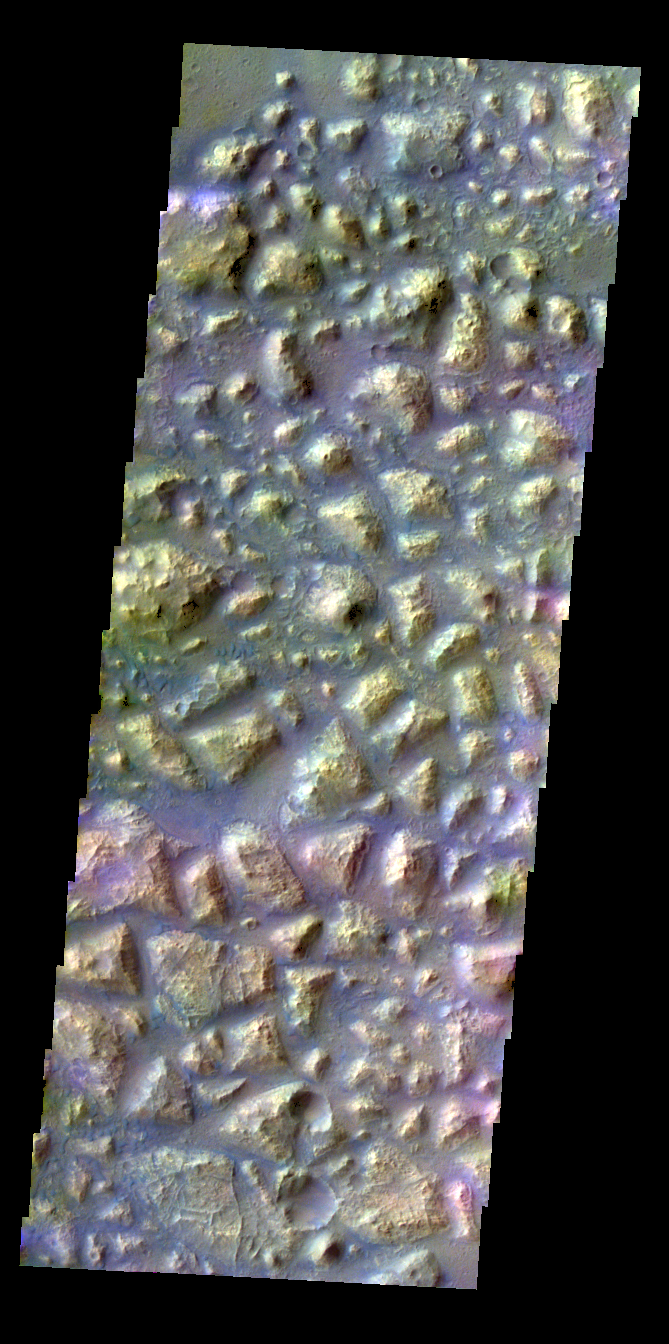

Atlantis Chaos – False Color

The THEMIS VIS camera contains 5 filters. The data from different filters can be combined in multiple ways to create a false color image. These false color images may reveal subtle variations of the surface not easily identified in a single band image. Today’s false color image shows part of Atlantis Chaos.

Credit: NASA/JPL-Caltech/ASU